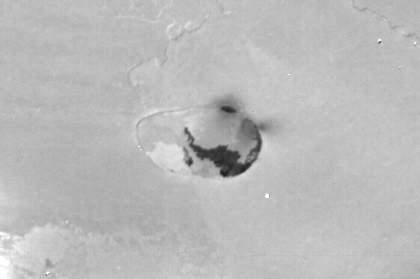

Io Caldera

Voyager 1 took this narrow-angle camera image on 5 March 1979 from a distance of 69,000 kilometers. The feature shown is a volcanic caldera which may be actively spewing material into space (dark gray fuzz near the upper-right part of the caldera rim). In addition, very dark lava has flowed out of the fissure and spread on the floor of the caldera. The Voyager Project is managed by the Jet Propulsion Laboratory for NASA’s Office of Space Science.

Credit: NASA/JPL